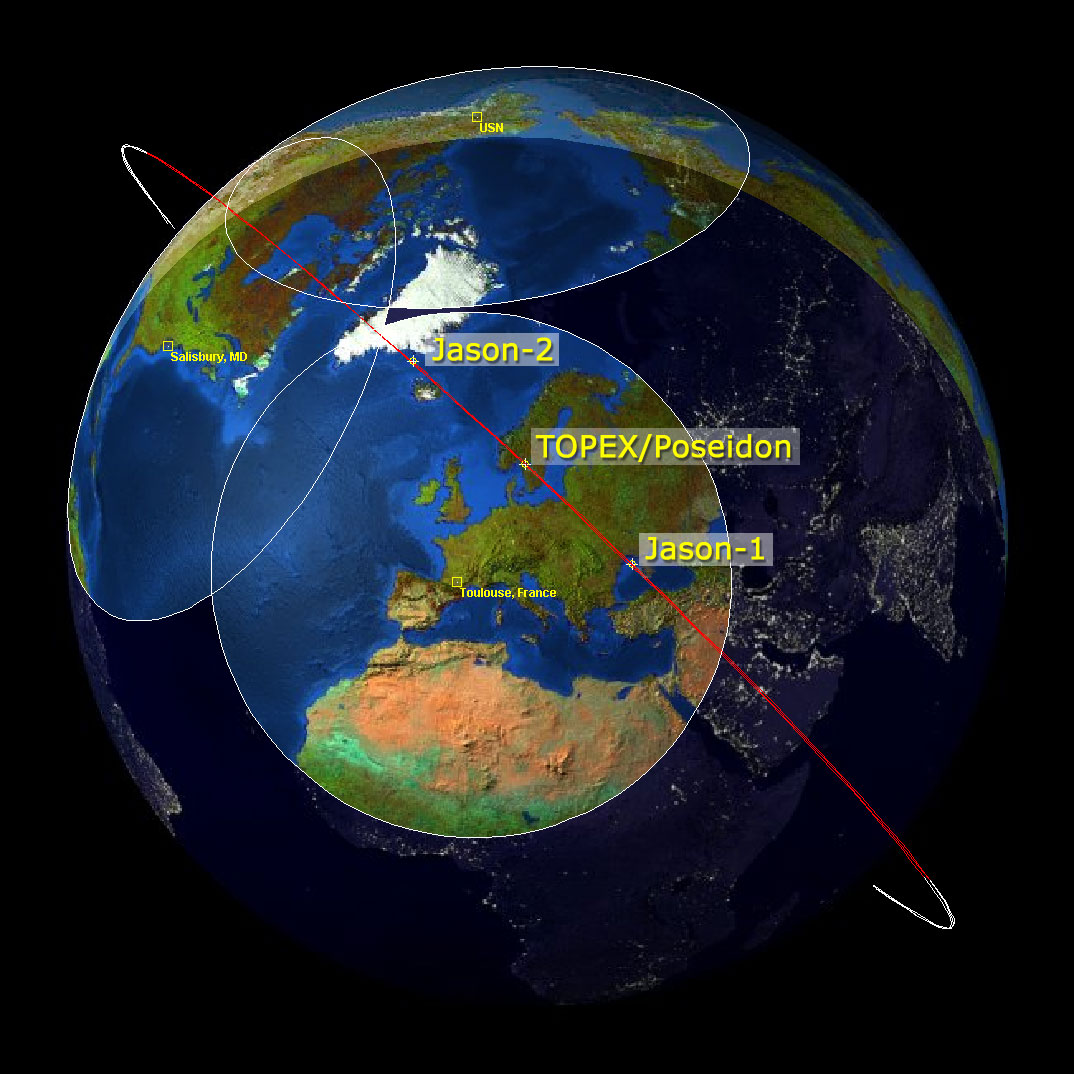

Altimeter Family Portrait: Topex/Poseidon, Jason-1 and OSTM/Jason-2

This image is a “family portrait” of Topex/Poseidon, Jason-1 and Ocean Surface Topography Mission/Jason-2 (OSTM/Jason-2), NASA satellites that have measured global sea surface heights since 1992.

The image shows the position of the three satellites as they descend to the southeast, passing over the satellite ground station just outside of Toulouse, France, on January 28, 2009, at 23:39 UTC. As a result of maneuvers performed on January 26 and 27, Jason-1 has drifted well ahead of OSTM/Jason-2 and Topex/Poseidon. It is on its way to a new operational orbit on the other side of the Earth, 162 degrees ahead of OSTM/Jason-2.

Once in its new position, Jason-1 will continue making sea surface height measurements in tandem with OSTM/Jason-2. During this tandem mission, Jason-1 will fly over the same region of the ocean that OSTM/Jason-2 flew over five days earlier. Working together, the two spacecraft will measure the surface topography of the ocean twice as often as would be possible with one satellite.

The circles on the image represent the ranges of the different ground stations that continuously track the three satellites.

Launched in 1992, Topex/Poseidon was a joint venture between CNES, the French space agency, and NASA to map ocean surface topography. Among its many achievements, Topex/Poseidon measured sea levels with unprecedented accuracy to better than 5 centimeters (2 inches), mapped year-to-year changes in heat stored in the upper ocean, and produced the most accurate global maps of tides ever. The mission ended in 2006.

Jason-1, the follow-on mission to Topex/Poseidon, completed its seventh year on orbit on December 7, 2008. From its vantage point 1,330 kilometers (860 miles) above Earth, Jason-1 has provided measurements of the surface height of the world’s oceans to an accuracy of 3.3 centimeters (1.3 inches).

OSTM/Jason-2 is continuing the sea surface height measurements begun by Topex/Poseidon and Jason-1. It launched June 20, 2008, from Vandenberg Air Force Base in California.

Credit: NASA/JPL/CNES